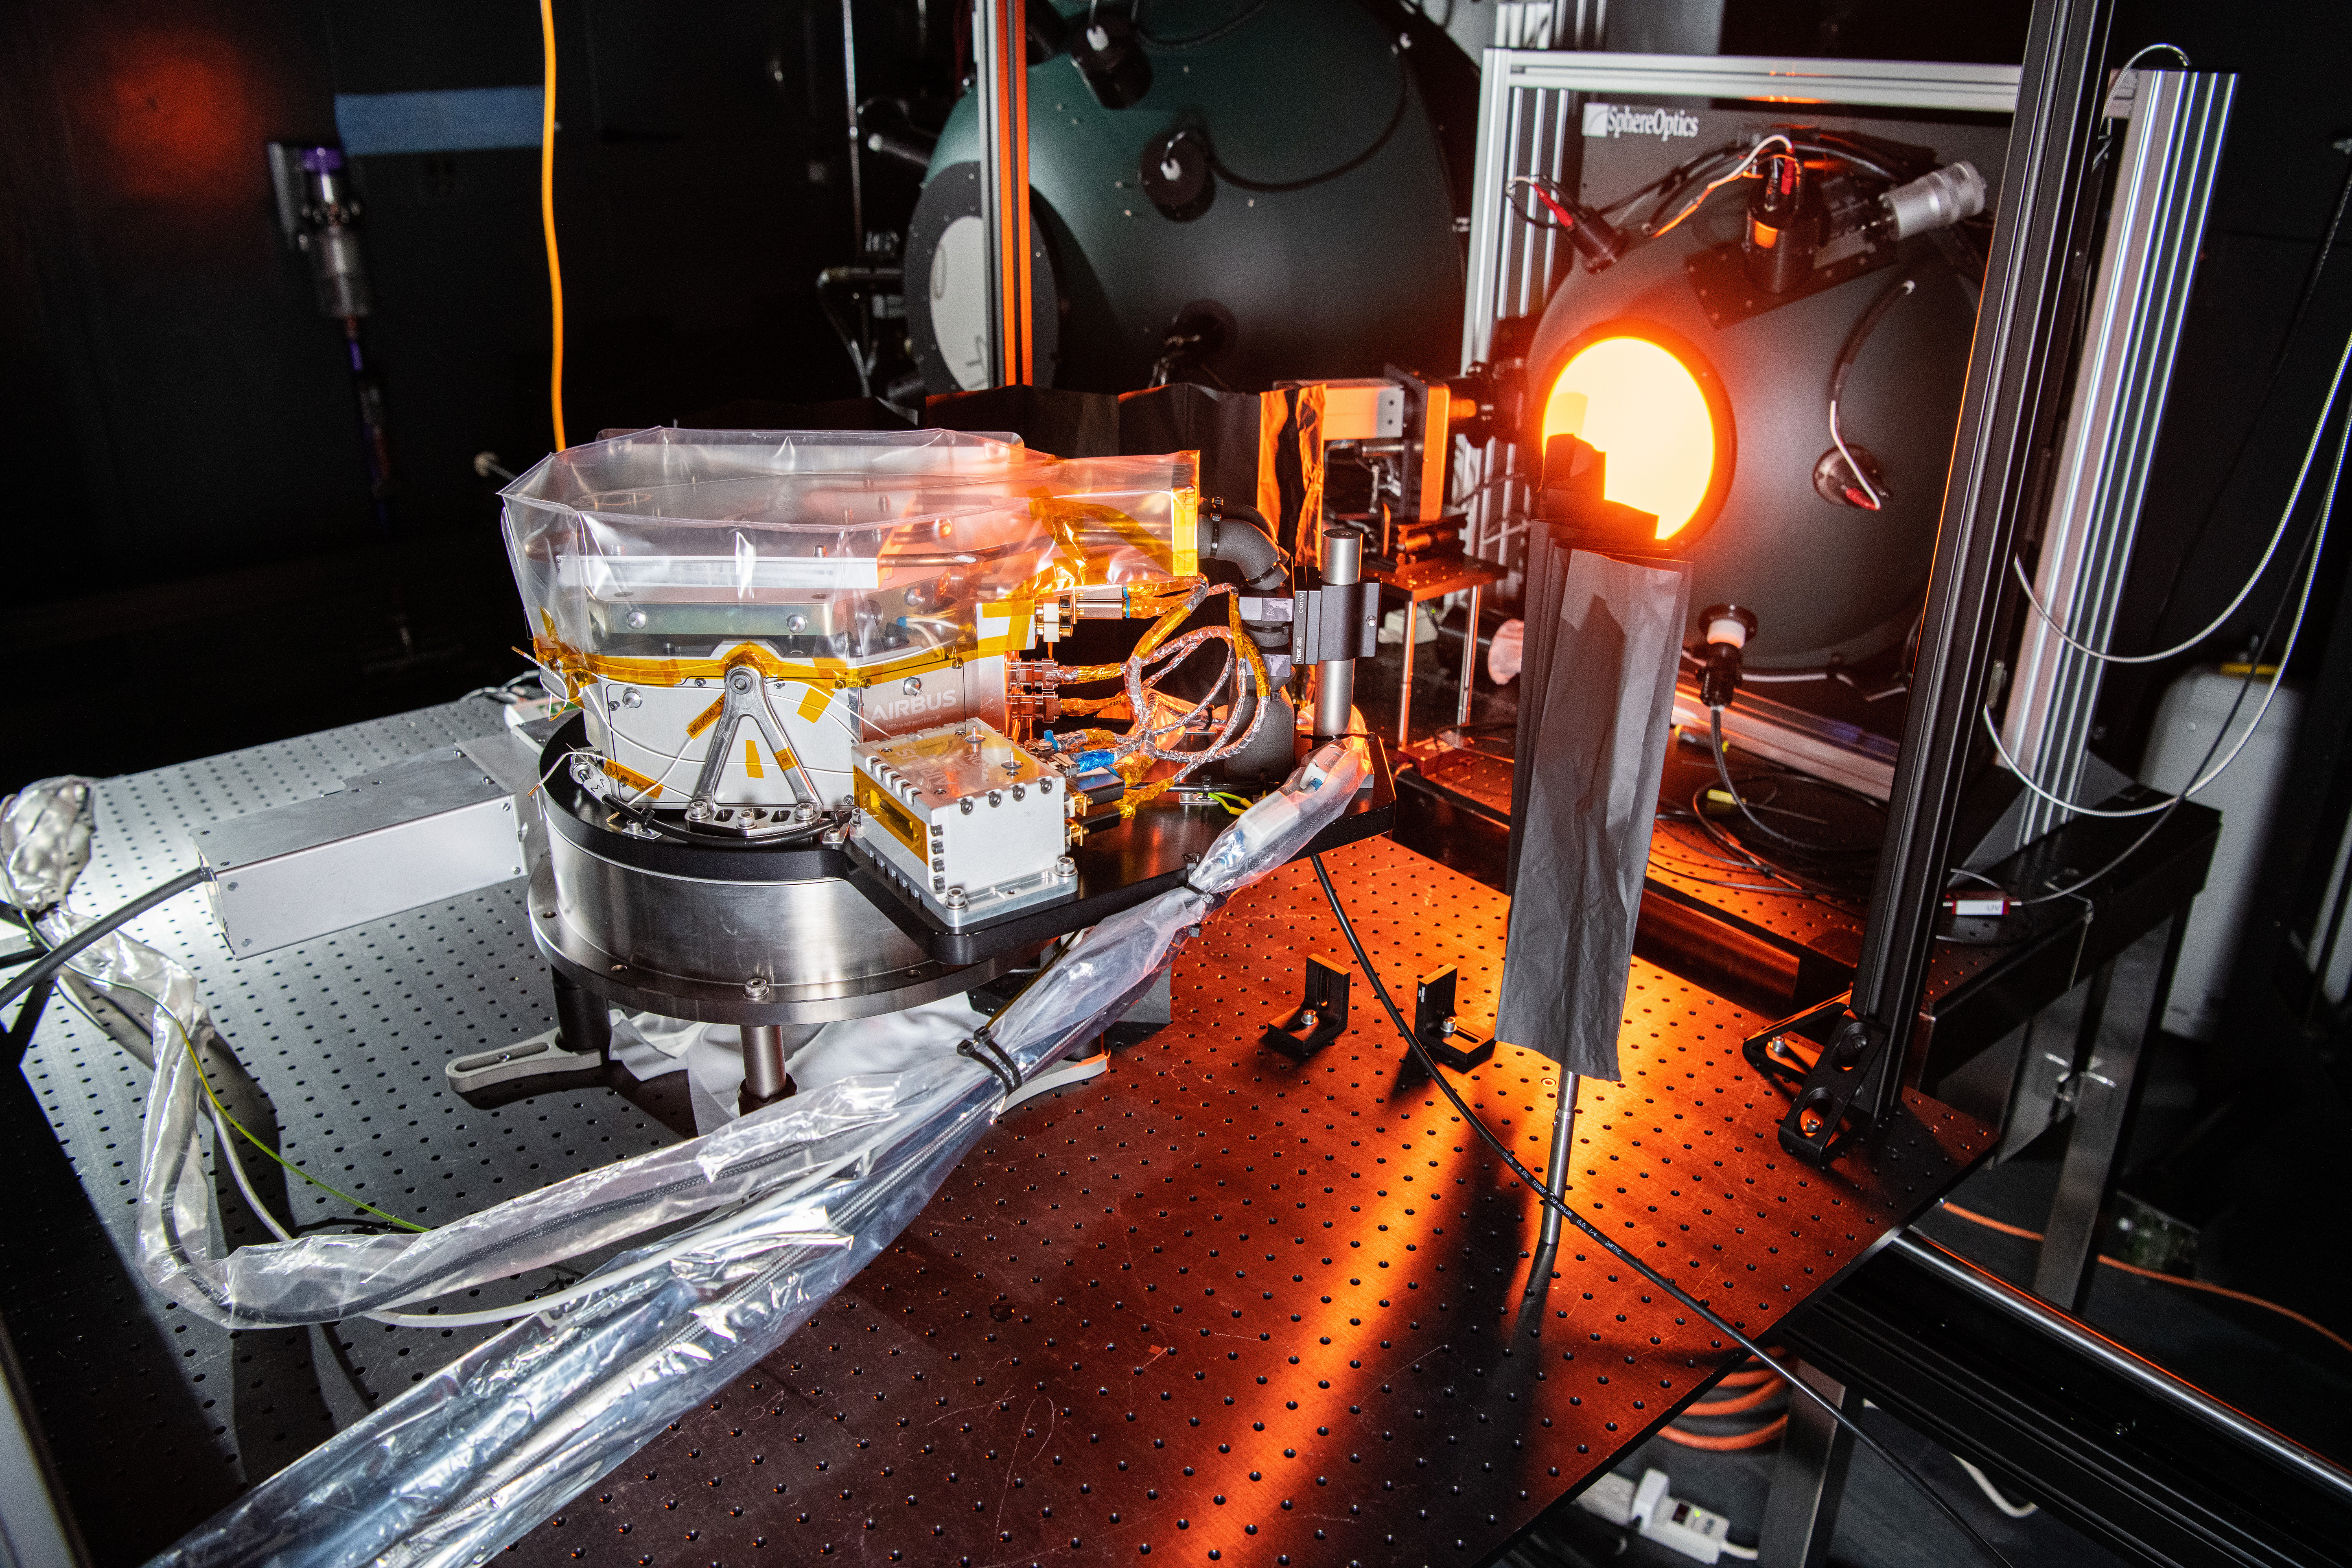

The SPEXone instrument undergoes cross calibration at NASA's Goddard Space Flight Center in Greenbelt,Maryland on April 20th, 2021. SPEXone is one of three instruments on NASA's Plankton, Aerosol, Cloud, ocean Ecosystem (PACE) observatory and has been developed by a Dutch consortium consisting of SRON Netherlands Institute for Space Research and Airbus Defence and Space Netherlands, supported by opto-mechanical expertise from TNO. SRON and Airbus DS NL are responsible for the design, manufacturing and testing of the instrument. The scientific lead is in the hands of SRON. SPEXone is a public-private initiative, funded by the Netherlands Space Office (NSO), the Netherlands Organization of Scientific Research (NWO), SRON and Airbus DS NL.

Credit: NASA / Denny Henry